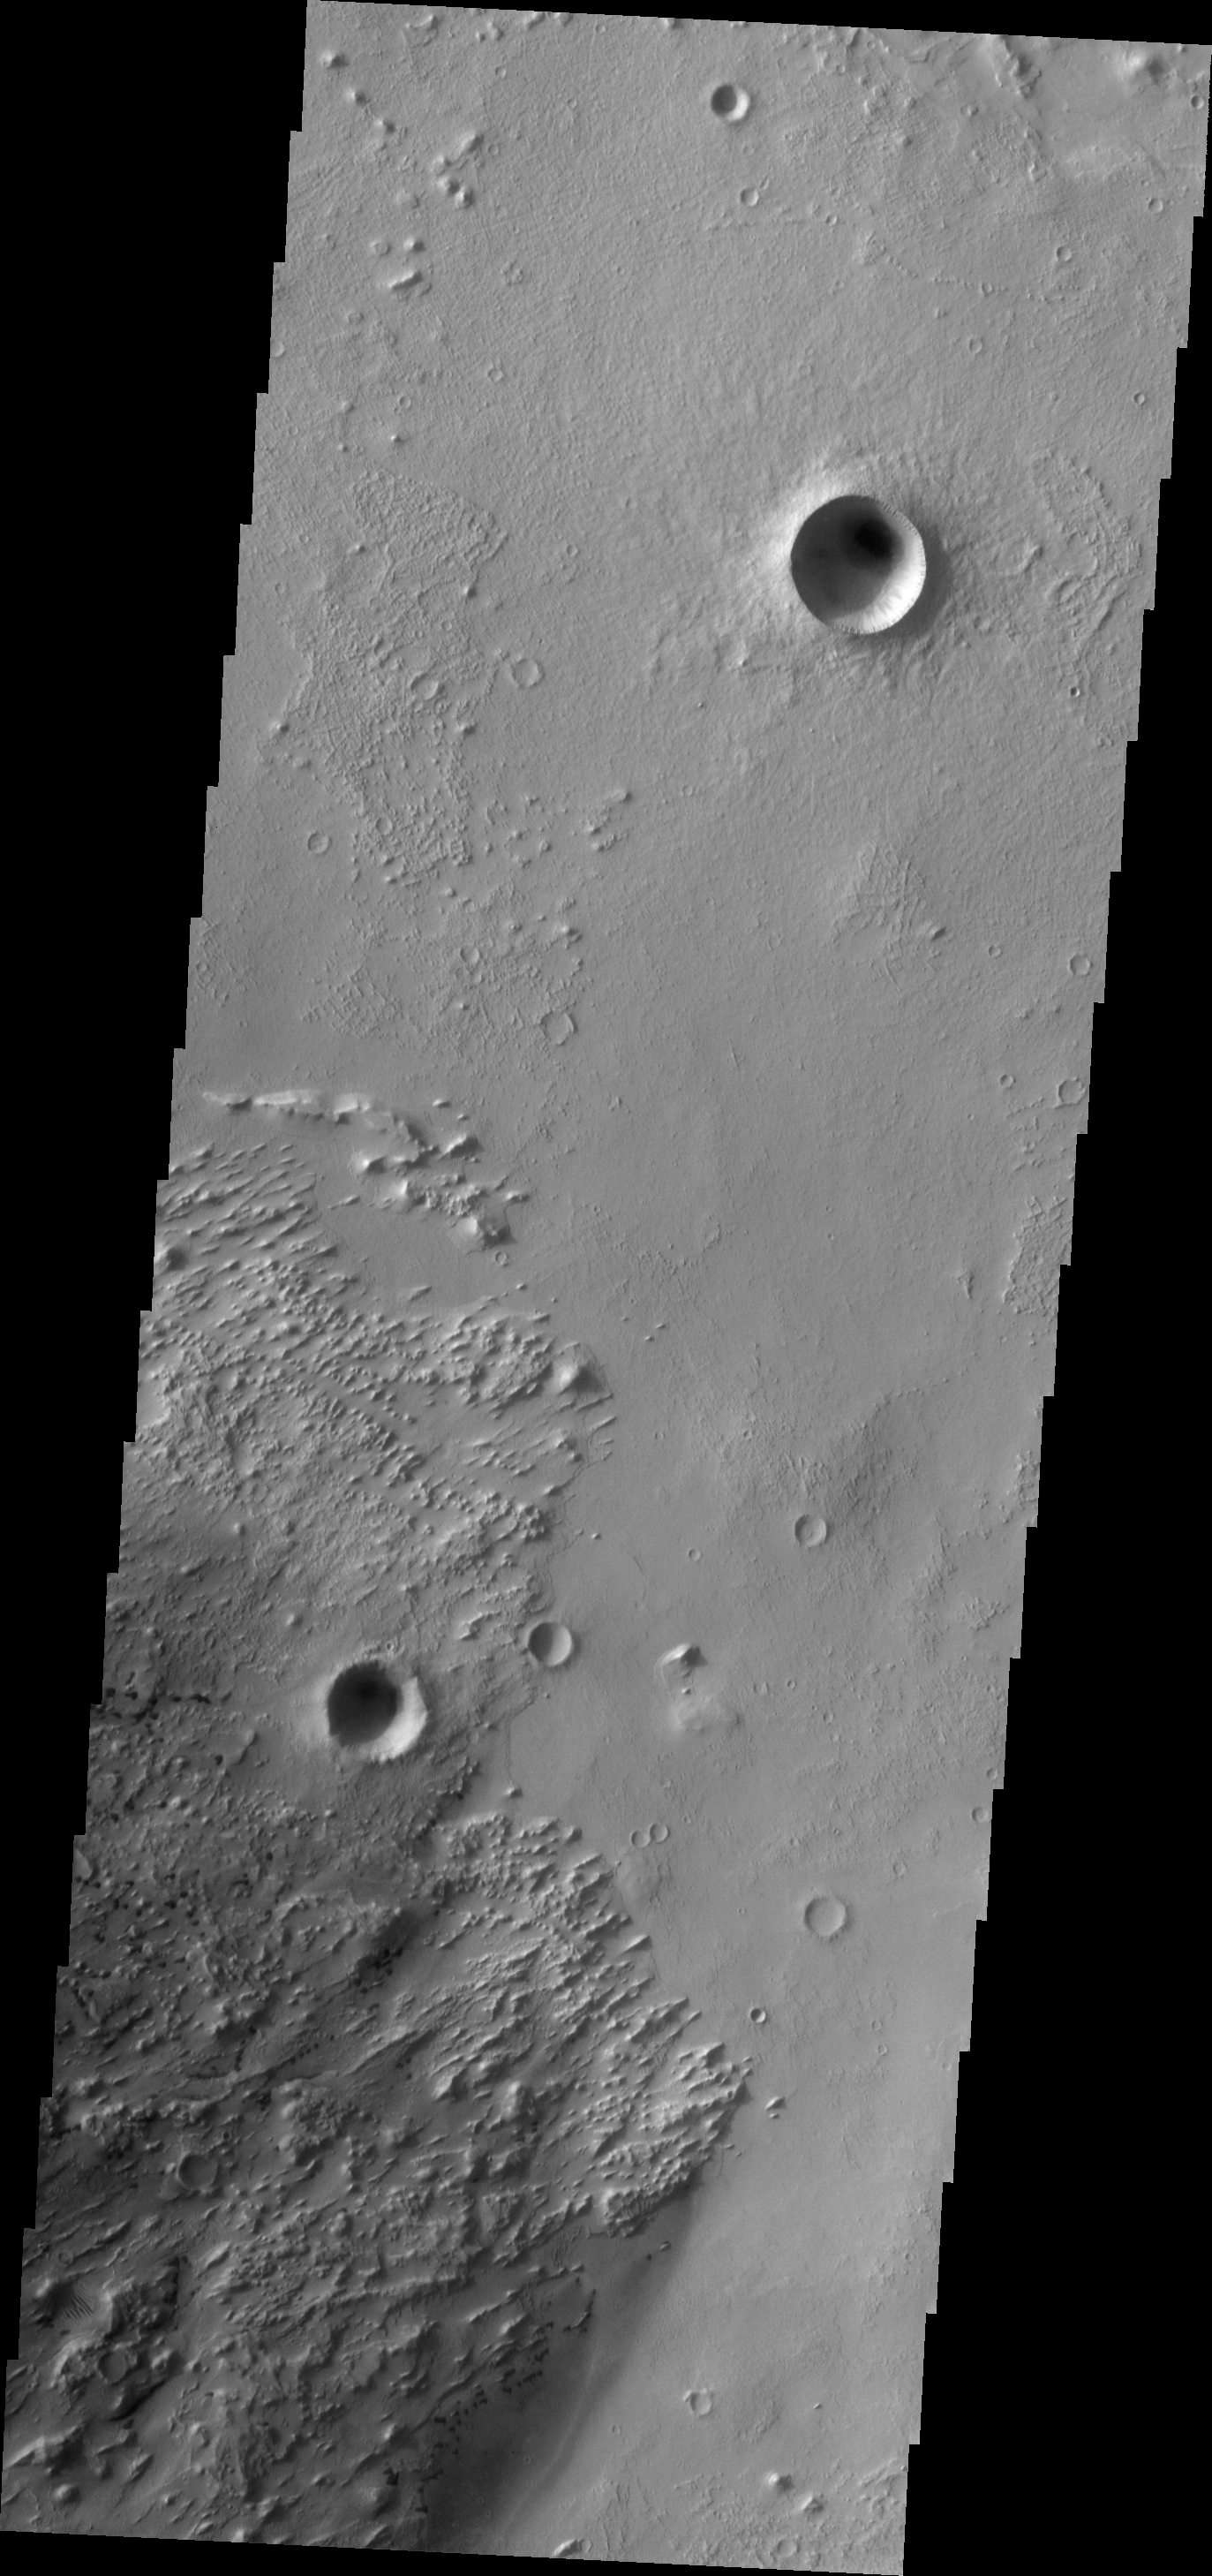

Pasteur Crater

Small, isolated, dark dunes are located on material deposited within Pasteur Crater.

Image information: VIS instrument. Latitude 19.5N, Longitude 24.7E. 18 meter/pixel resolution.

Please see the THEMIS Data Citation Note for details on crediting THEMIS images.

Note: this THEMIS visual image has not been radiometrically nor geometrically calibrated for this preliminary release. An empirical correction has been performed to remove instrumental effects. A linear shift has been applied in the cross-track and down-track direction to approximate spacecraft and planetary motion. Fully calibrated and geometrically projected images will be released through the Planetary Data System in accordance with Project policies at a later time.

NASA’s Jet Propulsion Laboratory manages the 2001 Mars Odyssey mission for NASA’s Office of Space Science, Washington, D.C. The Thermal Emission Imaging System (THEMIS) was developed by Arizona State University, Tempe, in collaboration with Raytheon Santa Barbara Remote Sensing. The THEMIS investigation is led by Dr. Philip Christensen at Arizona State University. Lockheed Martin Astronautics, Denver, is the prime contractor for the Odyssey project, and developed and built the orbiter. Mission operations are conducted jointly from Lockheed Martin and from JPL, a division of the California Institute of Technology in Pasadena.

Credit: NASA/JPL/ASU